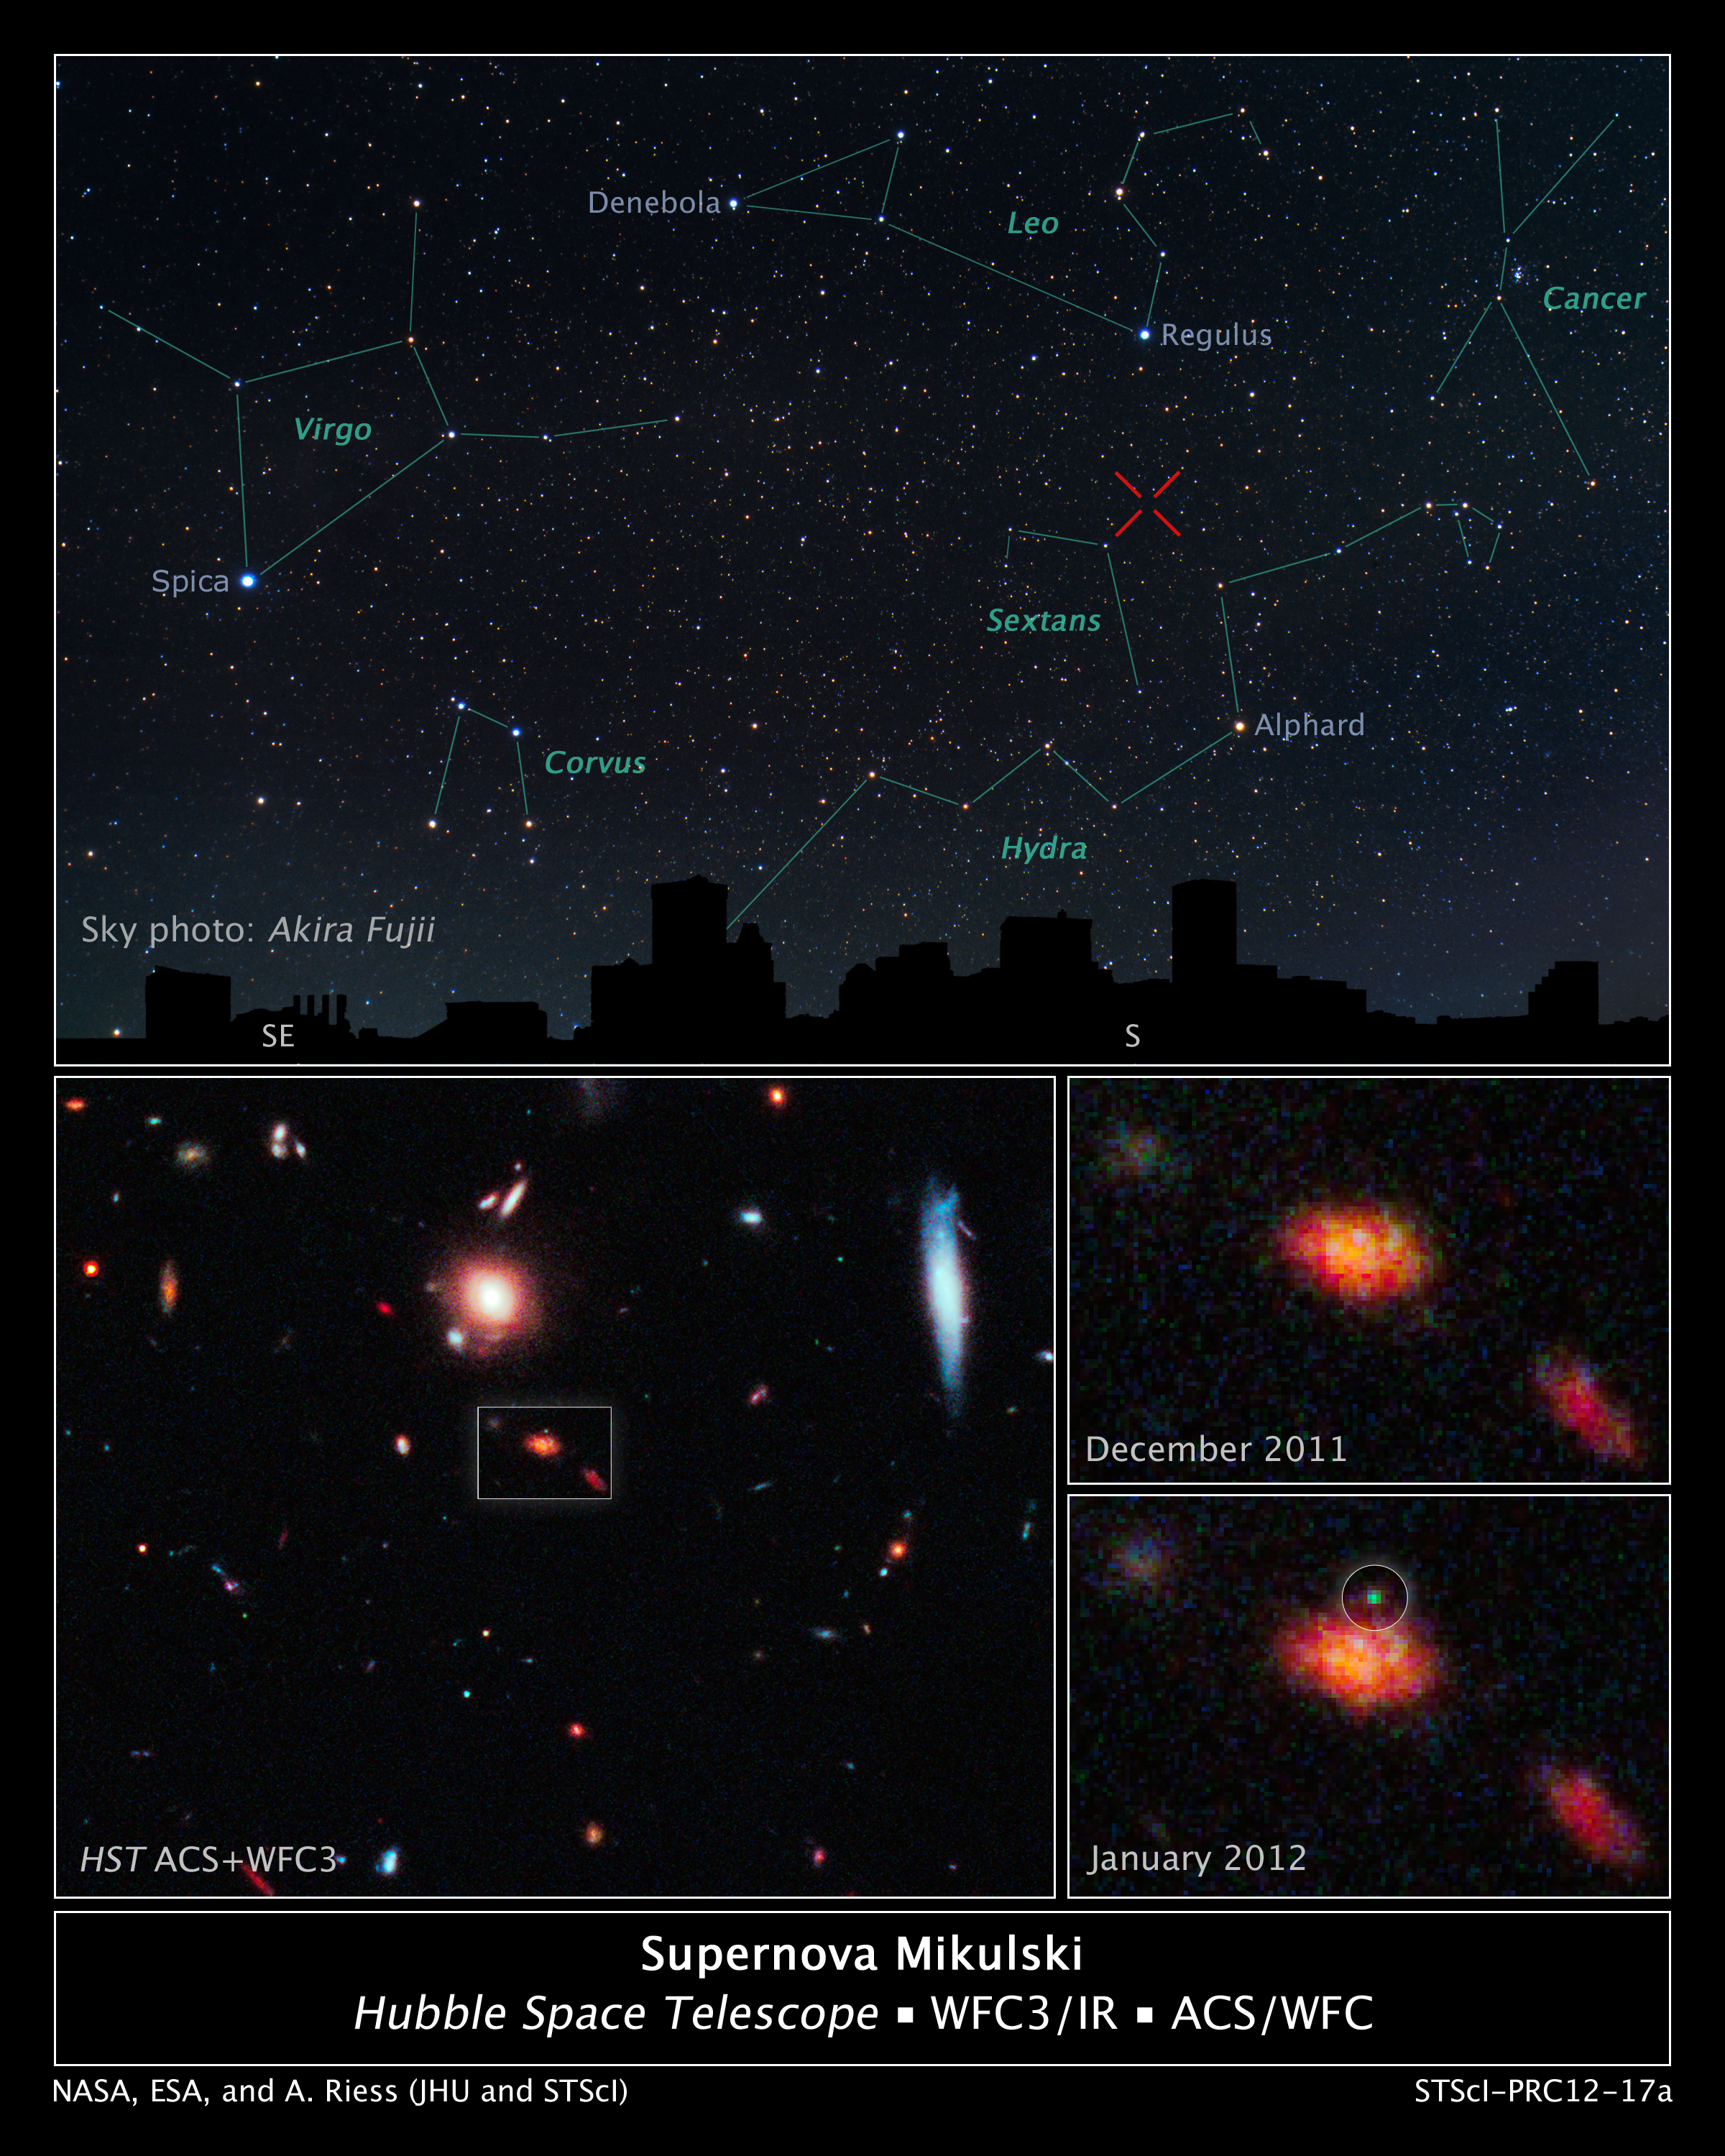

Supernova Mikulski

This panel of images reveals a newly discovered exploding star, the faraway galaxy in which it resides, and its location in the night sky over Baltimore, Md.

Named Supernova Mikulski, in honor of the United States Senator from Maryland Barbara A. Mikulski, the explosion was spotted Jan. 25, 2012, by Hubble's Wide Field Camera 3 and Advanced Camera for Surveys. The supernova, which lies 7.5 billion light-years away, is the death of a star more than eight times as massive as our Sun.

The top panel is a sky chart showing the location of the supernova in the night sky. The silhouette is the Baltimore skyline. Prominent constellations are labeled in green, with imaginary lines connecting the brightest stars, which are identified in blue text.

The red "X" marks the supernova's location in the constellation Sextans, between constellations Leo and Hydra. Supernova Mikulski cannot be seen in the night sky. Even at its brightest, the supernova could only be detected by a powerful telescope, such as Hubble, because it is so extremely far away. Its light, however, has now faded, and the exploding star is not visible with any instrument.

The Hubble image at bottom left shows the region in which the supernova was found. The white box pinpoints the supernova's home galaxy. The faraway galaxy is undergoing a burst of star formation.

The two Hubble close-up images at right show the galaxy before the supernova's glow is seen and just after it was spotted. The green dot in the image at bottom right reveals the supernova's location. Hubble began looking at the region in late November 2011 and observed the area for four months.

The three Hubble images are a blend of visible and near-infrared light.

Astronomers found the exploding star while using Hubble to take a census of the most distant stellar detonations. They are using the three-year survey called the CANDELS+CLASH Supernova Project to study regions targeted by two large Hubble programs: the Cosmic Assembly Near-infrared Deep Extragalactic Legacy Survey (CANDELS) and the Cluster Lensing and Supernova Survey with Hubble (CLASH). The project is led by Adam Riess of the Space Telescope Science Institute and The Johns Hopkins University, both in Baltimore, Md. Riess shared the 2011 Nobel Prize for Physics with two other astronomers for co-discovering that the universe is expanding at an ever-accelerating pace. The supernova was found in the CANDELS survey.

Astronomers hope the supernova will help them understand star formation in the early universe.

Credit: NASA, ESA, Adam Riess (JHU, STScI)